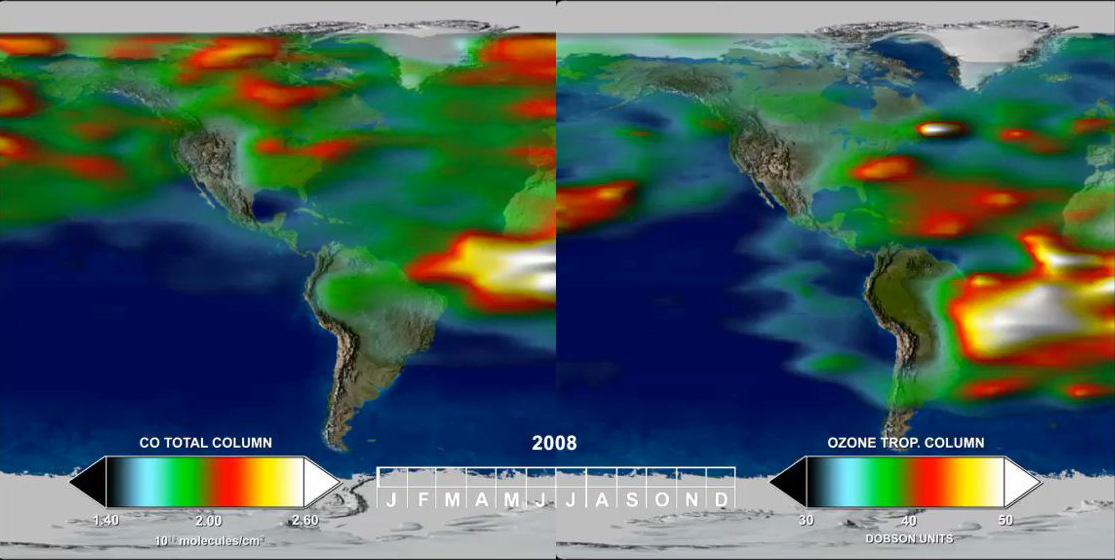

Annual Variation in Global CO and O3

This time series, from one year of Tropospheric Emission Spectrometer (TES) measurements, shows how powerful the TES data are for understanding emissions, chemistry, and transport in the troposphere.In the Southern Hemisphere (SH), CO and O3 are highly correlated throughout the year. High values indicate active biomass burning, which reaches a maximum during SH spring (Sept., Oct., and Nov.).

In the Northern Hemisphere (NH), CO is produced primarily by fossil fuel consumption and thus its emissions reach a maximum during NH winter (Dec., Jan., Feb.). NH O3, in contrast, is at a minimum in winter, when weak sunlight limits photochemical production. The NH CO-O3 relationship is reversed during the summer, when CO sources are reduced and photochemistry is more active. The summer sunlight produces abundant hydrogen oxides (HOx), critical players in atmospheric chemistry, which act as a sink for CO but are a source of O3 in polluted regions where nitrogen oxides (NOx) are present. The stratosphere also contributes to the spring/summer buildup of O3 in the NH, with the stratosphere-to-troposphere flux of O3 reaching a maximum in NH mid-latitudes in late NH spring (March, Apr. May).

In the tropics, CO sources are small but O3 is produced along the Inter-Tropical Convergence Zone (ITCZ) as a result of NOx production by lightning. These regional differences in emissions and chemistry are clear, but so is the rapid communication between different regions through long-range transport. Since CO and O3 have relatively long lifetimes compared to the timescales for atmospheric mixing, they act as excellent tracers of atmospheric motion. Much of the rapid transport between regions takes place along the storm tracks in mid-latitudes.

Credit: NASA/JPL-Caltech